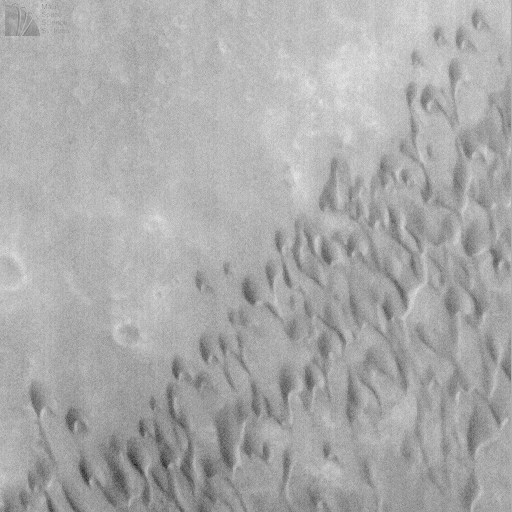

Windblown Dunes on the Floor of Herschel Impact Basin

Herschel Basin, one of many meteor impact craters on Mars, has some dark material on its floor that appeared from earlier spacecraft missions to have been blown and/or deposited by wind. Herschel Basin was imaged at low resolution by the Mariner 9 and Viking orbiters ((A) above) in the 1970s, and again by the Phobos 2 orbiter in 1989.

On June 14, 1998, Mars Global Surveyor’s Mars Orbiter Camera revealed that part of the dark surface on the floor of Herschel Basin consists of a field of sand dunes ((B) above). These dunes have a distinct crescent-like shape characteristic of dunes on Earth called barchan dunes. They result from winds that blow from a single dominant direction.

In the case of Herschel Basin, the dunes indicate that the strongest winds blow approximately north-to-south. The crescent horns on the ends of some of the dunes in this image are elongated. This condition indicates that the dominant winds do not always blow in exactly the same direction– sometimes the winds blow from the northeast, sometimes from the northwest, and sometimes from the north. The local topography probably influences the wind direction–and hence dune shape–because this dune field is located on a narrow, low plain between a high crater rim to the east, and a narrow mountain range– the inner ring of the Herschel impact basin–to the west (see image (A)).

MOC image 36507 was obtained on Mars Global Surveyor’s 365th orbit around 10:51 a.m. PDT on June 14, 1998. This subframe is centered around 14.27°S, 231.68°W.

Malin Space Science Systems and the California Institute of Technology built the MOC using spare hardware from the Mars Observer mission. MSSS operates the camera from its facilities in San Diego, CA. The Jet Propulsion Laboratory’s Mars Surveyor Operations Project operates the Mars Global Surveyor spacecraft with its industrial partner, Lockheed Martin Astronautics, from facilities in Pasadena, CA and Denver, CO.

Credit: NASA/JPL/Malin Space Science Systems